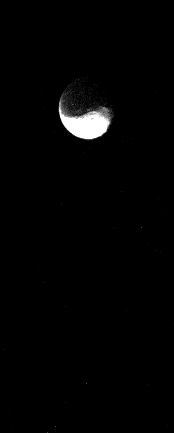

Iapetus

This narrow-angle camera image of Saturn’s mysterious satellite Iapetus was taken through the Clear filter from a distance of 2.5 million km on 15 November 1980. The dramatic brightness change between hemispheres is clearly seen here. Even with the bright side overexposed, the dark surface is still not visible. JPL managed the Voyager Project for NASA’s Office of Space Science.

Credit: NASA/JPL